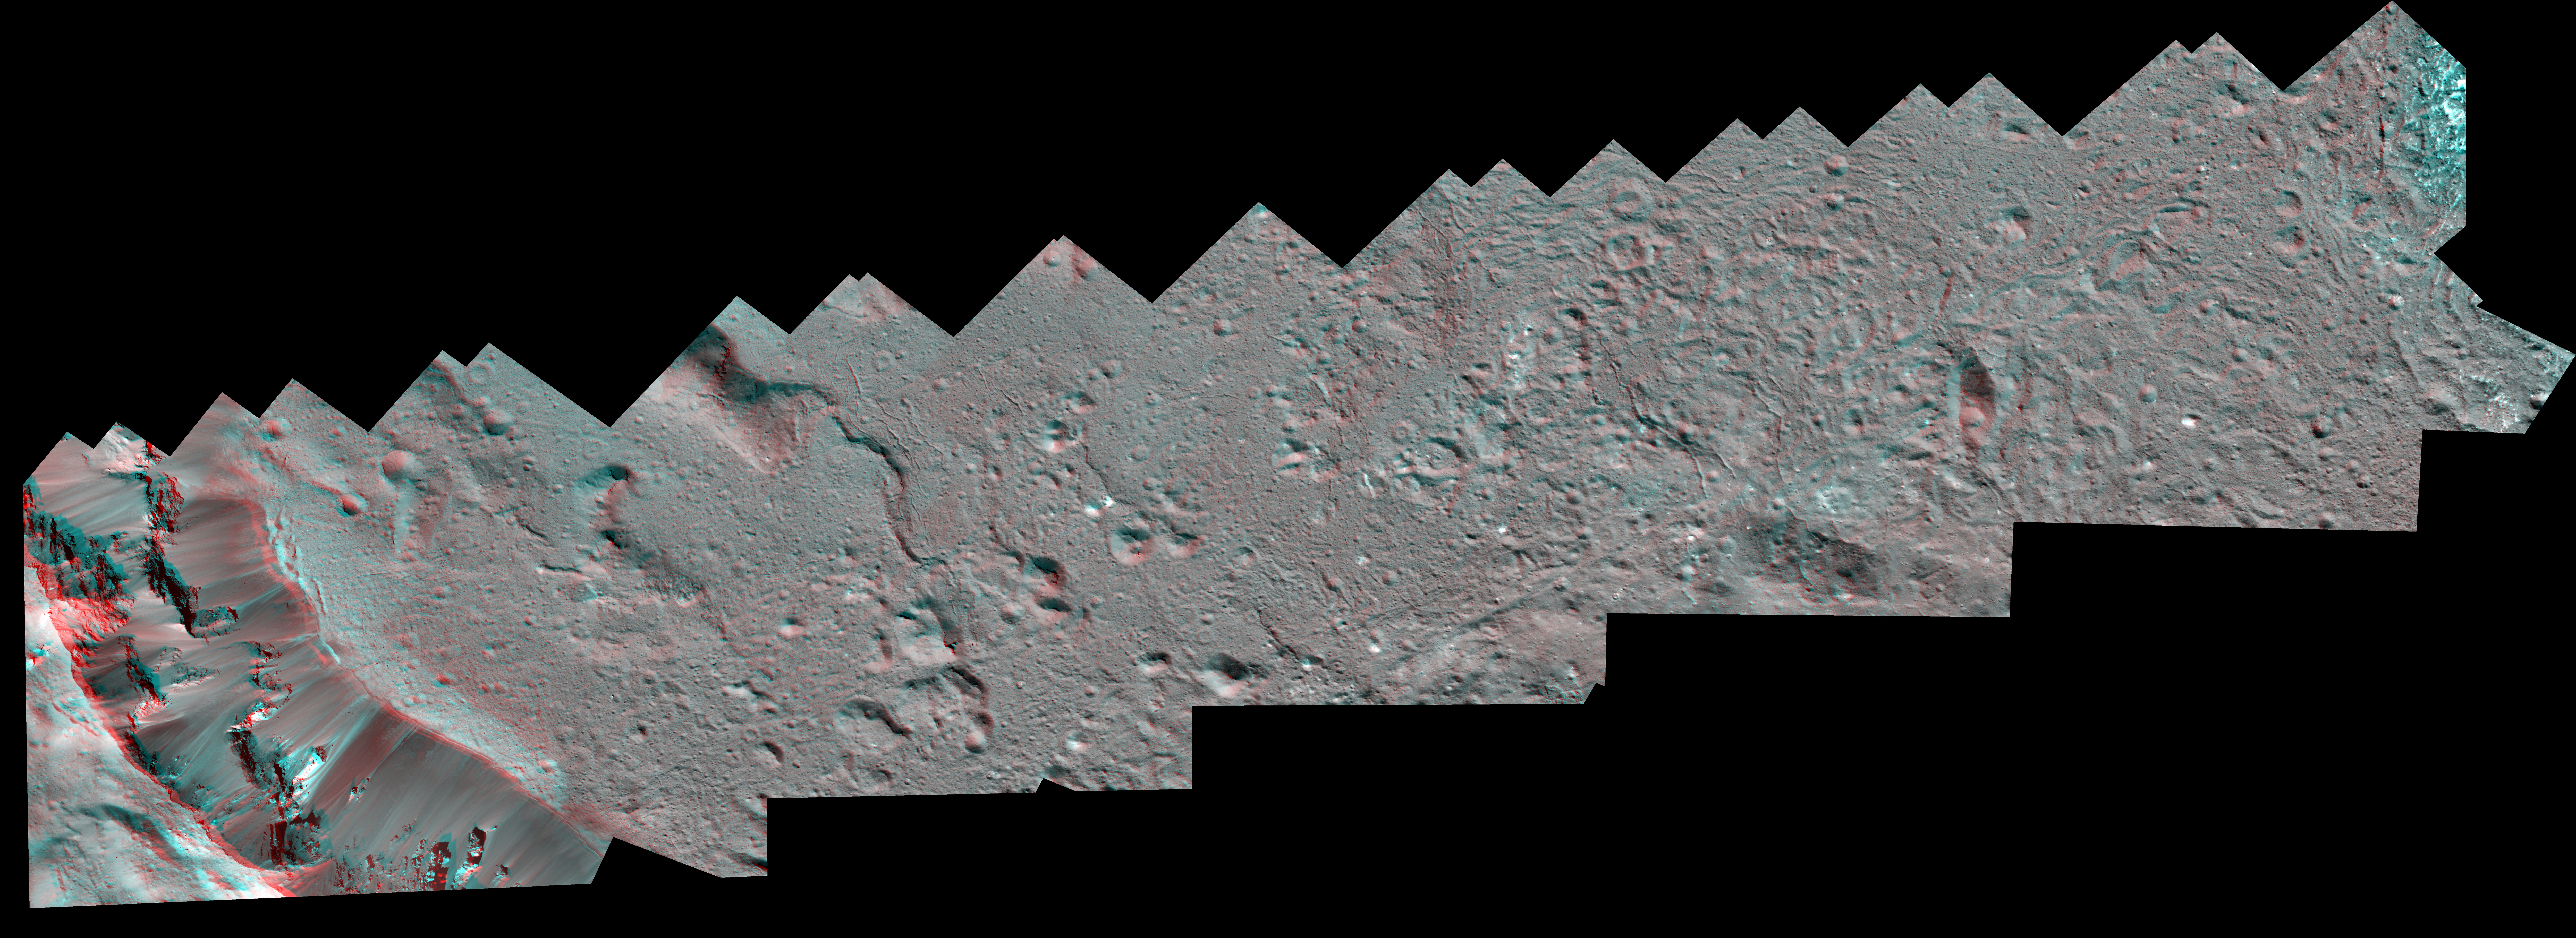

Dawn Stereo Anaglyph of Southeast Floor and Rim of Occator Crater, Ceres

The Dawn spacecraft captured these stereo views of Occator Crater on the dwarf planet Ceres in 2018. More than 70 framing camera images were used to construct this anaglyph view (which requires red-blue stereo glasses for viewing) of the southeastern floor of the crater, including the rim at far left in this view. This area is largely covered with impact melt and features a variety of pits and low mounds, some of which are related to impact debris but others to subsurface brine seepage and deposition. The spatial resolution of the stereo images is about 11 feet (3.5 meters) per pixel. Occator Crater, named after the Roman god of the agricultural practice of harrowing, is about 57 miles (92 kilometers) in diameter.

The conclusion of Dawn’s mission operations was Oct. 31, 2018, when the spacecraft depleted its hydrazine used for attitude control.

This image was produced by Dr. Paul Schenk at the Lunar and Planetary Institute in Houston.

Dawn’s mission is managed by JPL for NASA’s Science Mission Directorate in Washington. Dawn is a project of the directorate’s Discovery Program, managed by NASA’s Marshall Space Flight Center in Huntsville, Alabama. JPL is responsible for overall Dawn mission science. The German Aerospace Center, Max Planck Institute for Solar System Research, Italian Space Agency and Italian National Astrophysical Institute are international partners on the mission team.

The Lunar and Planetary Institute is operated by USRA under a cooperative agreement with the Science Mission Directorate of the National Aeronautics and Space Administration.

Credit: NASA/JPL-Caltech/UCLA/MPS/DLR/IDA/USRA/LPI